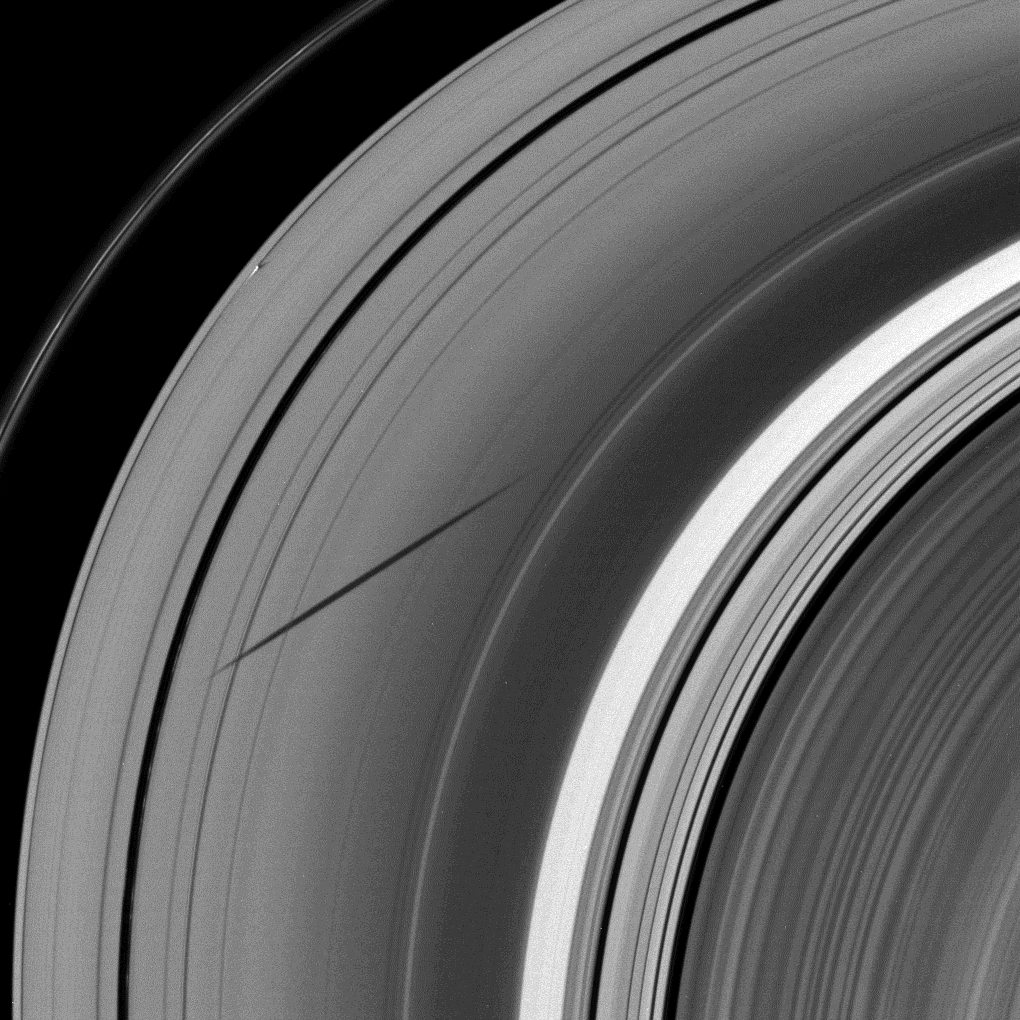

Long Shadow, Short Shadow

The shadow of the moon Janus dwarfs the shadow of Daphnis on Saturn’s A ring in this image taken as the planet approached its August 2009 equinox.

Daphnis (8 kilometers, or 5 miles across) orbits in the A ring’s Keeler Gap and, along with the moon’s attending edge waves, can be seen casting a short shadow in the top left quadrant of the image. Equinox has exposed shadows cast by these edge waves, or vertical structures of ring material created by Daphnis’ gravity (see PIA11655).

Janus (179 kilometers, or 111 miles across) is not pictured here, but the moon’s shadow stretches across the A ring from the center of the image to near the Encke Gap on the left of the image. The Cassini Division appears bright on the right of the image.

The novel illumination geometry created around the time of Saturn’s August 2009 equinox allows out-of-plane structures and moons orbiting in or near the plane of Saturn’s equatorial rings to cast shadows onto the rings. These scenes are possible only during the few months before and after Saturn’s equinox, which occurs only once in about 15 Earth years. To learn more about this special time and to see movies of moons’ shadows moving across the rings, see PIA11651 and PIA11660.

This view looks toward the unilluminated side of the rings from about 27 degrees above the ringplane.

The image was taken in visible light with the Cassini spacecraft wide-angle camera on July 11, 2009. The view was obtained at a distance of approximately 491,000 kilometers (305,000 miles) from Saturn and at a Sun-Saturn-spacecraft, or phase, angle of 26 degrees. Image scale is 26 kilometers (16 miles) per pixel.

The Cassini-Huygens mission is a cooperative project of NASA, the European Space Agency and the Italian Space Agency. The Jet Propulsion Laboratory, a division of the California Institute of Technology in Pasadena, manages the mission for NASA’s Science Mission Directorate, Washington, D.C. The Cassini orbiter and its two onboard cameras were designed, developed and assembled at JPL. The imaging operations center is based at the Space Science Institute in Boulder, Colo.

Credit: NASA/JPL/Space Science Institute